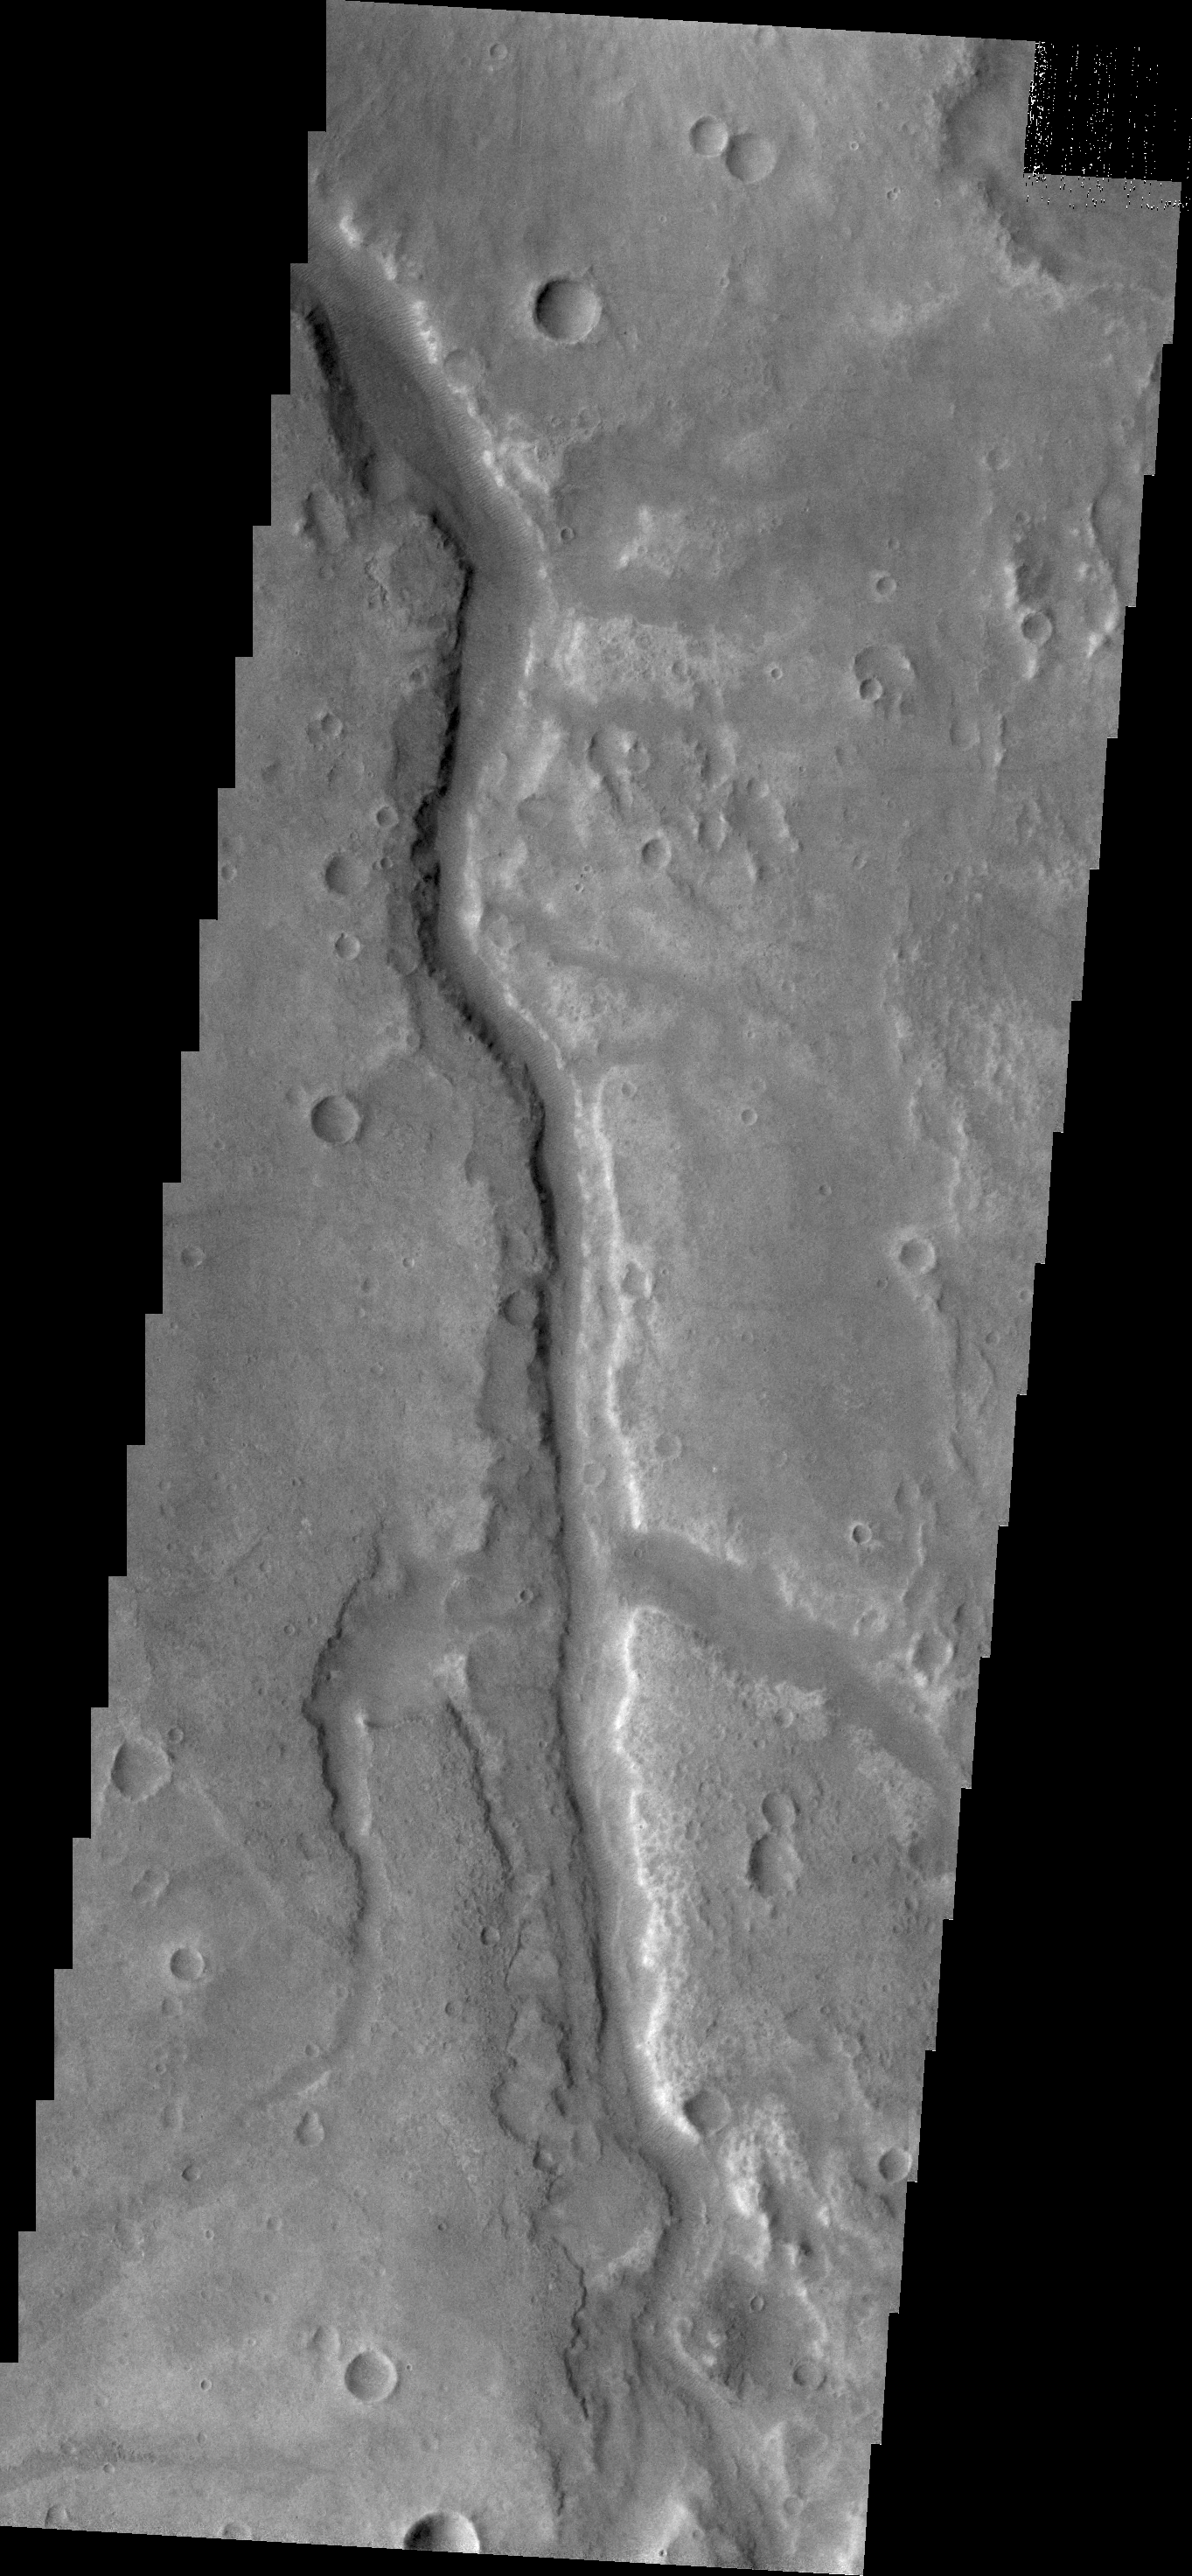

Samara Valles

Today’s VIS image shows a small section of Samara Valles.

Credit: NASA/JPL/ASU